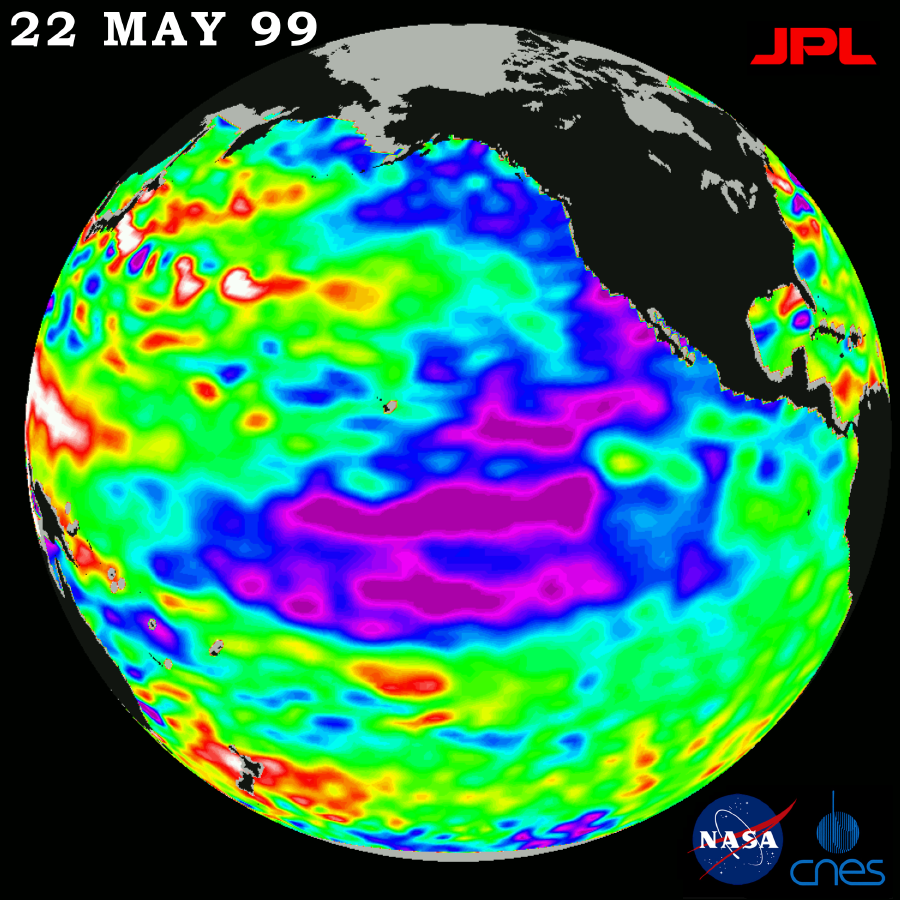

TOPEX El Niño/La Niña – Entire Pacific is out of Whack, April 7, 1999

New sea surface height measurements from the TOPEX/Poseidon satellite show that the sea level and temperature of the entire Pacific is “out of balance,” including a large area of abnormally cool water along the west coast of North America that scientists say will influence regional weather patterns along the west coast of the Americas this summer. Southern California’s seasonal “June gloom” weather, caused by a marine layer that traps smog over the Los Angeles basin, may linger throughout the summer as a result, according to oceanographer Dr. William Patzert of JPL. “Our data certainly show that the unusual oceanic climatic conditions that gave rise to El Niño and La Niña are not returning to a normal state.” he said. “Our planet’s climate system continues to exhibit rather wild behavior. These large warm and cold, high and low sea levels are slow-developing and long-lasting, and will certainly influence global climate and weather for the coming summer and into next fall.” The unusually cool water (areas of lower sea level shown in blue and purple) extends from the Gulf of Alaska along the North American coast, sweeping south-westward from Baja California, where it merges with the remnants of La Niña. The La Niña phenomenon’s cool, lower sea levels across the equator continue to weaken and break into (purple) patches. The northwest Pacific continues to be warmer than normal, though the variations from normal are not as great as in recent months. Areas where the Pacific Ocean is normal appear in green. The data represented in the image were collected from May 12-22.

TOPEX/Poseidon’s sea-surface height measurements have provided scientists with a detailed view of the 1998-99 La Niña and the 1997-98 El Niño because the satellite’s altimeter measures the changing sea-surface height with unprecedented precision. In this image, the purple areas are about 18 centimeters (7 inches) below normal, creating a deficit in the heat supply to the surface waters. The white areas show the sea surface is between 14 and 32 centimeters (6 to 13 inches) above normal; in the red areas, it’s about 10 centimeters (4 inches) above normal.

The TOPEX/Poseidon mission is managed by the Jet Propulsion Laboratory for NASA s Office of Earth Science, Washington, DC. JPL is a division of the California Institute of Technology, Pasadena, CA.

Credit: NASA/JPL